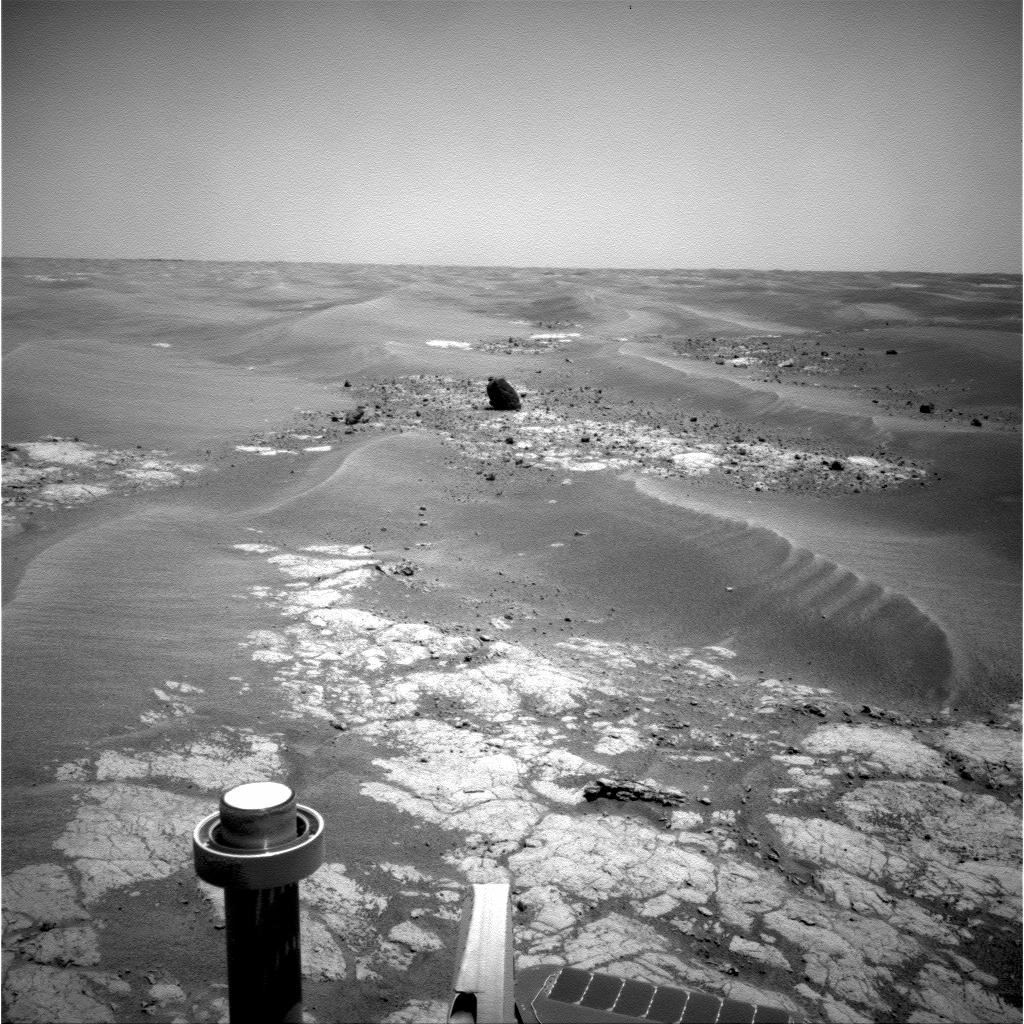

Approaching ‘Marquette Island’

NASA’s Mars Exploration Rover Opportunity took this picture of a rock informally named “Marquette Island” as the rover was approaching the rock for investigations that have suggested the rock is a stony meteorite.

Opportunity used its navigation camera to record this image during the 2,056th Martian day, or sol, of the rover’s mission on Mars (Nov. 5, 2009).

The dark-toned rock stood out so prominently in more distant views on earlier sols that the rover team referred to it as “Sore Thumb” before assigning the Marquette name in accord with an informal naming convention of choosing island names for the isolated rocks that the rover is finding as it crosses a relatively barren plain on its long trek from Victoria Crater toward Endeavour Crater.

Credit: NASA/JPL-Caltech